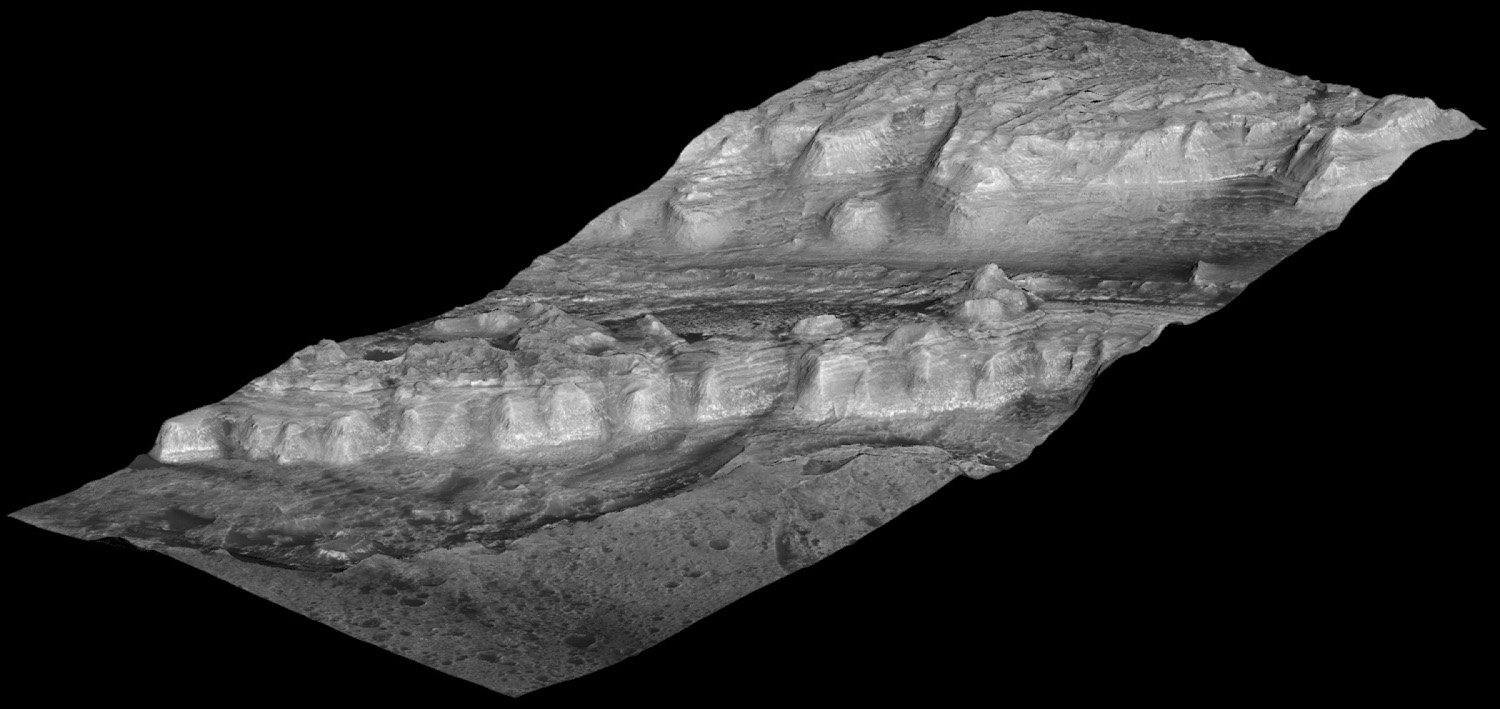

Perspective View of Layered Mound in Gale Crater, Mars

This oblique view shows geological layers of rock exposed on a mound inside Gale Crater on Mars. This is a lower portion of the mound, with the crater floor at the left (and lowest) edge of the image. Layers near the bottom of the mound contain clay and sulfate minerals that indicate wet conditions. Overlying rock layers contain sulfates with little or no clay, consistent with these layers forming in an environment in which water was evaporating and Mars was drying out.

This view was created from a three-dimensional topographic model of the mound. The U.S. Geological Survey generated the model from a stereo pair of images taken by the High Resolution Imaging Science Experiment (HiRISE) camera on NASA’s Mars Reconnaissance Orbiter. Observations of the site by the Compact Reconnaissance Imaging Spectrometer for Mars, on the same orbiter, yielded information about composition. The vertical dimension is exaggerated three-fold relative to the horizontal dimensions. The view is toward the southeast. The width of the area included in the image is about 1.5 kilometers (about 5,000 feet). The scale bar in the labeled version is 200 meters (656 feet).

Gale Crater is approximately 152 kilometers (94 miles) in diameter and centered at about 5 degrees south latitude, 138 degrees east longitude. The mound near its center is over 4 kilometers (2.4 miles) high, making it more than twice as thick as the stack of rocks exposed in the Grand Canyon on Earth.

This image combines data from HiRISE observations PSP_001488_1750, taken on Nov. 20, 2006, and PSP_001752_1750, taken Dec. 10, 2006. Other image products from these observation are available at http://hirise.lpl.arizona.edu/PSP_001488_1750 and http://hirise.lpl.arizona.edu/PSP_001752_1750.

The University of Arizona, Tucson, operates the HiRISE camera, which was built by Ball Aerospace & Technologies Corp., Boulder, Colo. NASA’s Jet Propulsion Laboratory, a division of the California Institute of Technology, Pasadena, manages the Mars Reconnaissance Orbiter for the NASA Science Mission Directorate, Washington. Lockheed Martin Space Systems, Denver, is the prime contractor for the project and built the spacecraft.

Credit: NASA/JPL-Caltech/University of Arizona/USGS